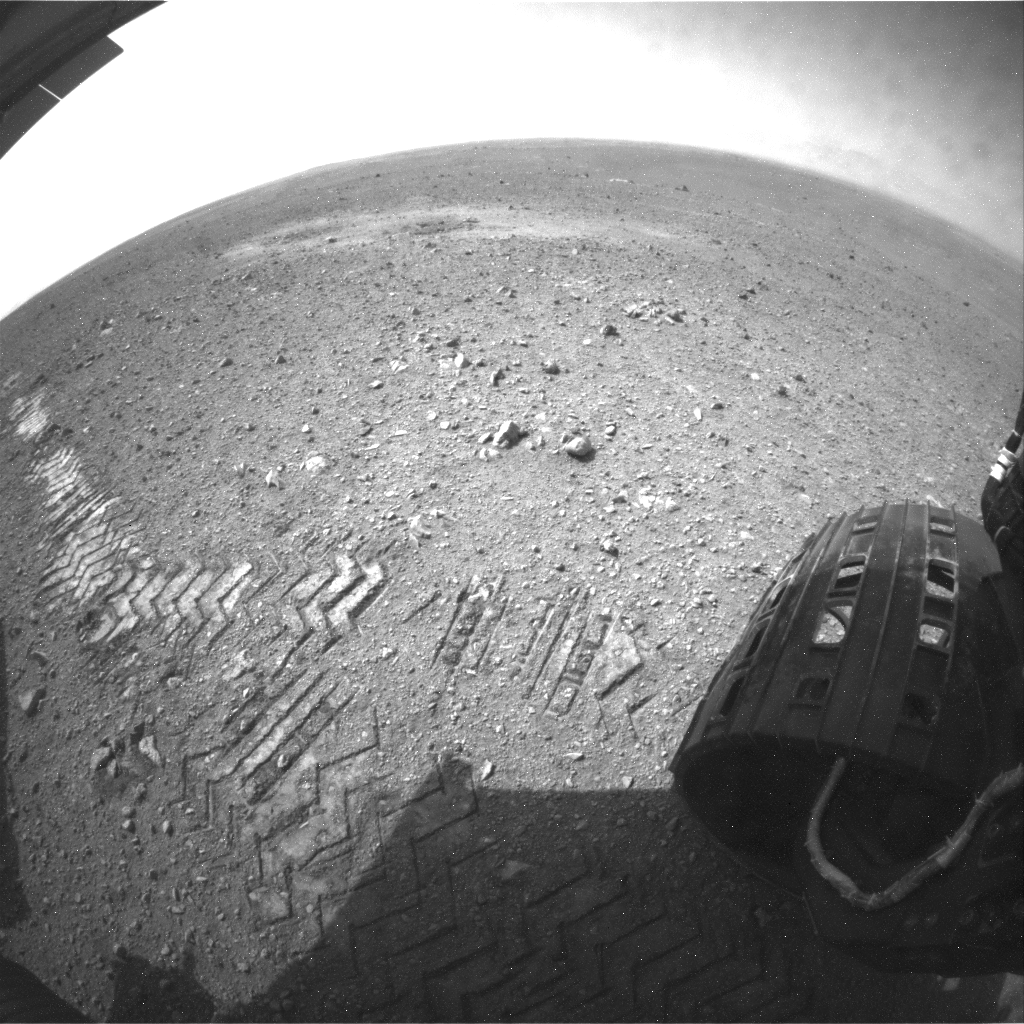

Curiosity Tracks Its Tracks

This image shows a close-up of track marks left by NASA’s Curiosity rover. Holes in the rover’s wheels, seen here in this view, leave imprints in the tracks that can be used to help the rover drive more accurately. The imprint is in fact Morse code for JPL, which is short for NASA’s Jet Propulsion Laboratory in Pasadena, Calif., where the rover was built and the mission is managed.

Curiosity’s “visual odometry” software measures terrain features — such as rocks, rock shadows and patterns in the rover tracks — to determine the precise distance between drive steps. Knowing how far it has traveled is important for measuring any wheel slippage that may have occurred, for instance due to high slopes or sandy ground. Fine-grained terrains generally lack interesting features, so Curiosity can make its own features using its wheel tracks.

The Morse code, imprinted on all six wheels, is: .— (J), .–. (P), and .-.. (L).

JPL manages the Mars Science Laboratory/Curiosity for NASA’s Science Mission Directorate in Washington. The rover was designed, developed and assembled at JPL, a division of the California Institute of Technology in Pasadena.

Credit: NASA/JPL-Caltech